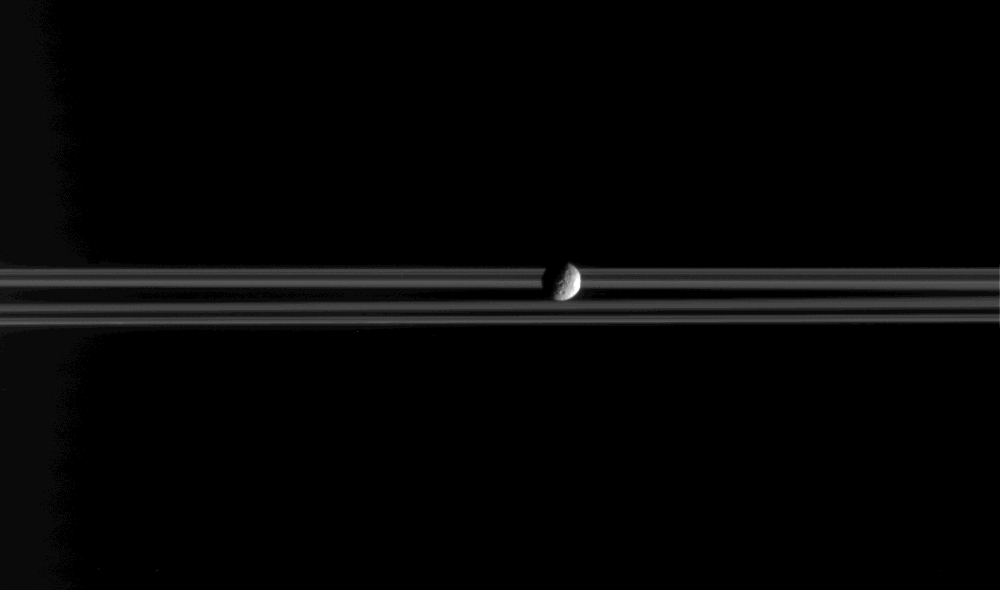

Mimas On the Move

Closed Caption Animation

Mimas, a little moon of Saturn with a big crater, is the star of this movie. This movie consists of 37 individual frames taken over 20 minutes, while Cassini remained sharply pointed at the icy worldlet. Mimas is 397 kilometers (247 miles) across.

On the right-hand, or eastern, limb of the moon is the distinctive profile of the 130 kilometer-wide (80-mile) crater Herschel, for which Mimas is well-known (see PIA06582). The crater takes up a large portion of the moon’s surface and makes the central part of the limb appear flattened from this viewing angle.

Mimas appears to rotate very slightly in this sequence of images, as the Sun-Mimas-spacecraft, or ‘phase,’ angle changes from 87 to 88 degrees. Mimas always presents the same hemisphere toward Saturn so that, like our Moon, the length of its day is the same as the period it takes to orbit its planet (approximately 22.5 hours for Mimas).

The images were taken in visible light with the Cassini spacecraft narrow-angle camera on Feb. 20, 2005, at a distance of approximately 1.7 million kilometers (1.1 million miles) from Mimas. The image scale is approximately 10 kilometers (6 miles) per pixel.

The Cassini-Huygens mission is a cooperative project of NASA, the European Space Agency and the Italian Space Agency. The Jet Propulsion Laboratory, a division of the California Institute of Technology in Pasadena, manages the mission for NASA’s Science Mission Directorate, Washington, D.C. The Cassini orbiter and its two onboard cameras were designed, developed and assembled at JPL. The imaging team is based at the Space Science Institute, Boulder, Colo.

Credit: NASA/JPL/Space Science Institute